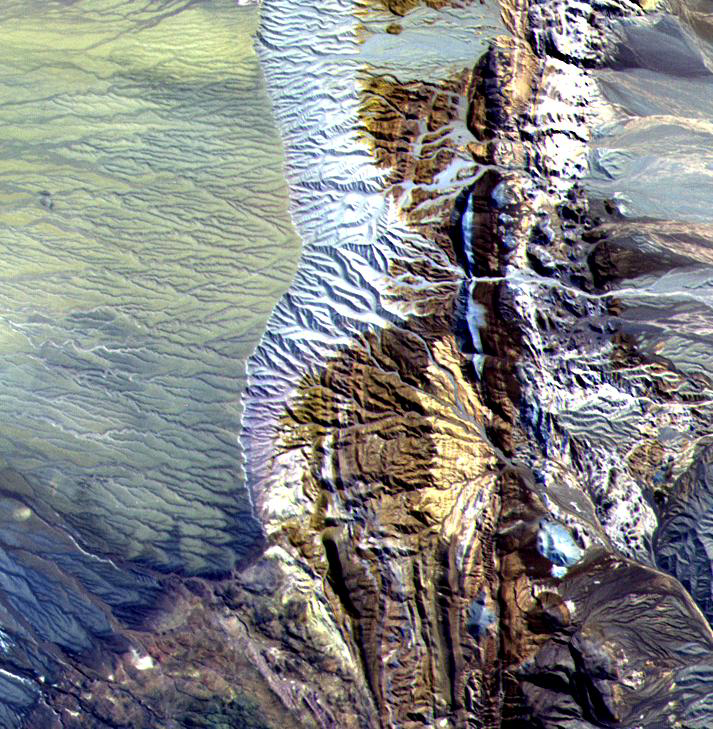

Chile Altiplano Unconformity

This 10.5 by 11 km sub-area in northern Chile was acquired by ASTER on April 7, 2000. Dramatically displayed is a geological angular unconformity: a contact between layers of rock at different angles. On the right side of the image, Cretaceous sediments were tilted upward to an angle of about 50 degrees, then eroded. On this surface volcanic pyroclastic deposits were deposited as a flat sheet. The section of rocks has been eroding from the east, exposing the tilted and flat rock layers. The image is located at 24.8 degrees south latitude and 69.1 degrees west longitude.

The U.S. science team is located at NASA’s Jet Propulsion Laboratory, Pasadena, Calif. The Terra mission is part of NASA’s Science Mission Directorate.

Credit: NASA/GSFC/METI/ERSDAC/JAROS, and U.S./Japan ASTER Science Team